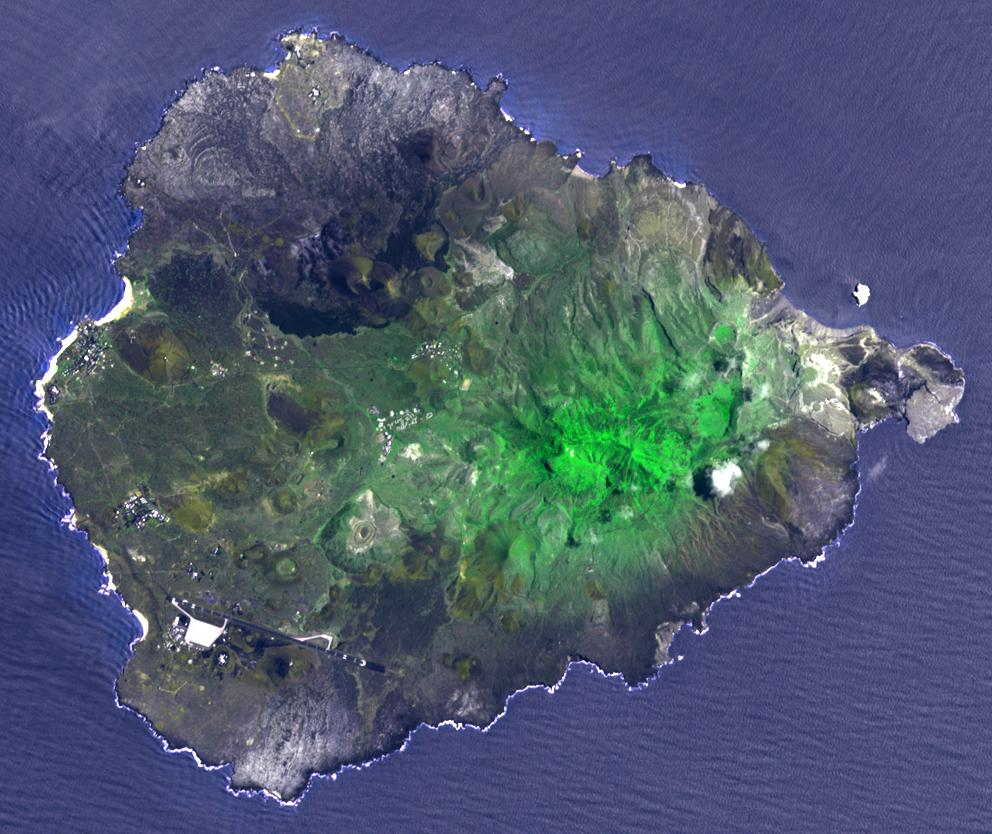

Ascension Island

Two hundred years ago, Ascension Island was a barren volcanic edifice. Today its peaks are covered by lush tropical cloud forest. The small island is located in the mid-Atlantic, between South America and Africa. Charles Darwin visited the barren island and hatched a plot with Joseph Hooker, botanist and explorer. Beginning in 1850, ships stopping deposited an assortment of plants from botanical gardens in Europe, Argentina, and South Africa. Soon the island was “terra-formed”. The image was acquired March 11, 2010, covers an area of 13 by 15 km, and is located at 8 degrees south, 14.4 degrees west.

With its 14 spectral bands from the visible to the thermal infrared wavelength region and its high spatial resolution of 15 to 90 meters (about 50 to 300 feet), ASTER images Earth to map and monitor the changing surface of our planet. ASTER is one of five Earth-observing instruments launched Dec. 18, 1999, on Terra. The instrument was built by Japan’s Ministry of Economy, Trade and Industry. A joint U.S./Japan science team is responsible for validation and calibration of the instrument and data products.

The broad spectral coverage and high spectral resolution of ASTER provides scientists in numerous disciplines with critical information for surface mapping and monitoring of dynamic conditions and temporal change. Example applications are: monitoring glacial advances and retreats; monitoring potentially active volcanoes; identifying crop stress; determining cloud morphology and physical properties; wetlands evaluation; thermal pollution monitoring; coral reef degradation; surface temperature mapping of soils and geology; and measuring surface heat balance.

The U.S. science team is located at NASA’s Jet Propulsion Laboratory, Pasadena, Calif. The Terra mission is part of NASA’s Science Mission Directorate, Washington, D.C.

Credit: NASA/GSFC/METI/ERSDAC/JAROS, and U.S./Japan ASTER Science Team